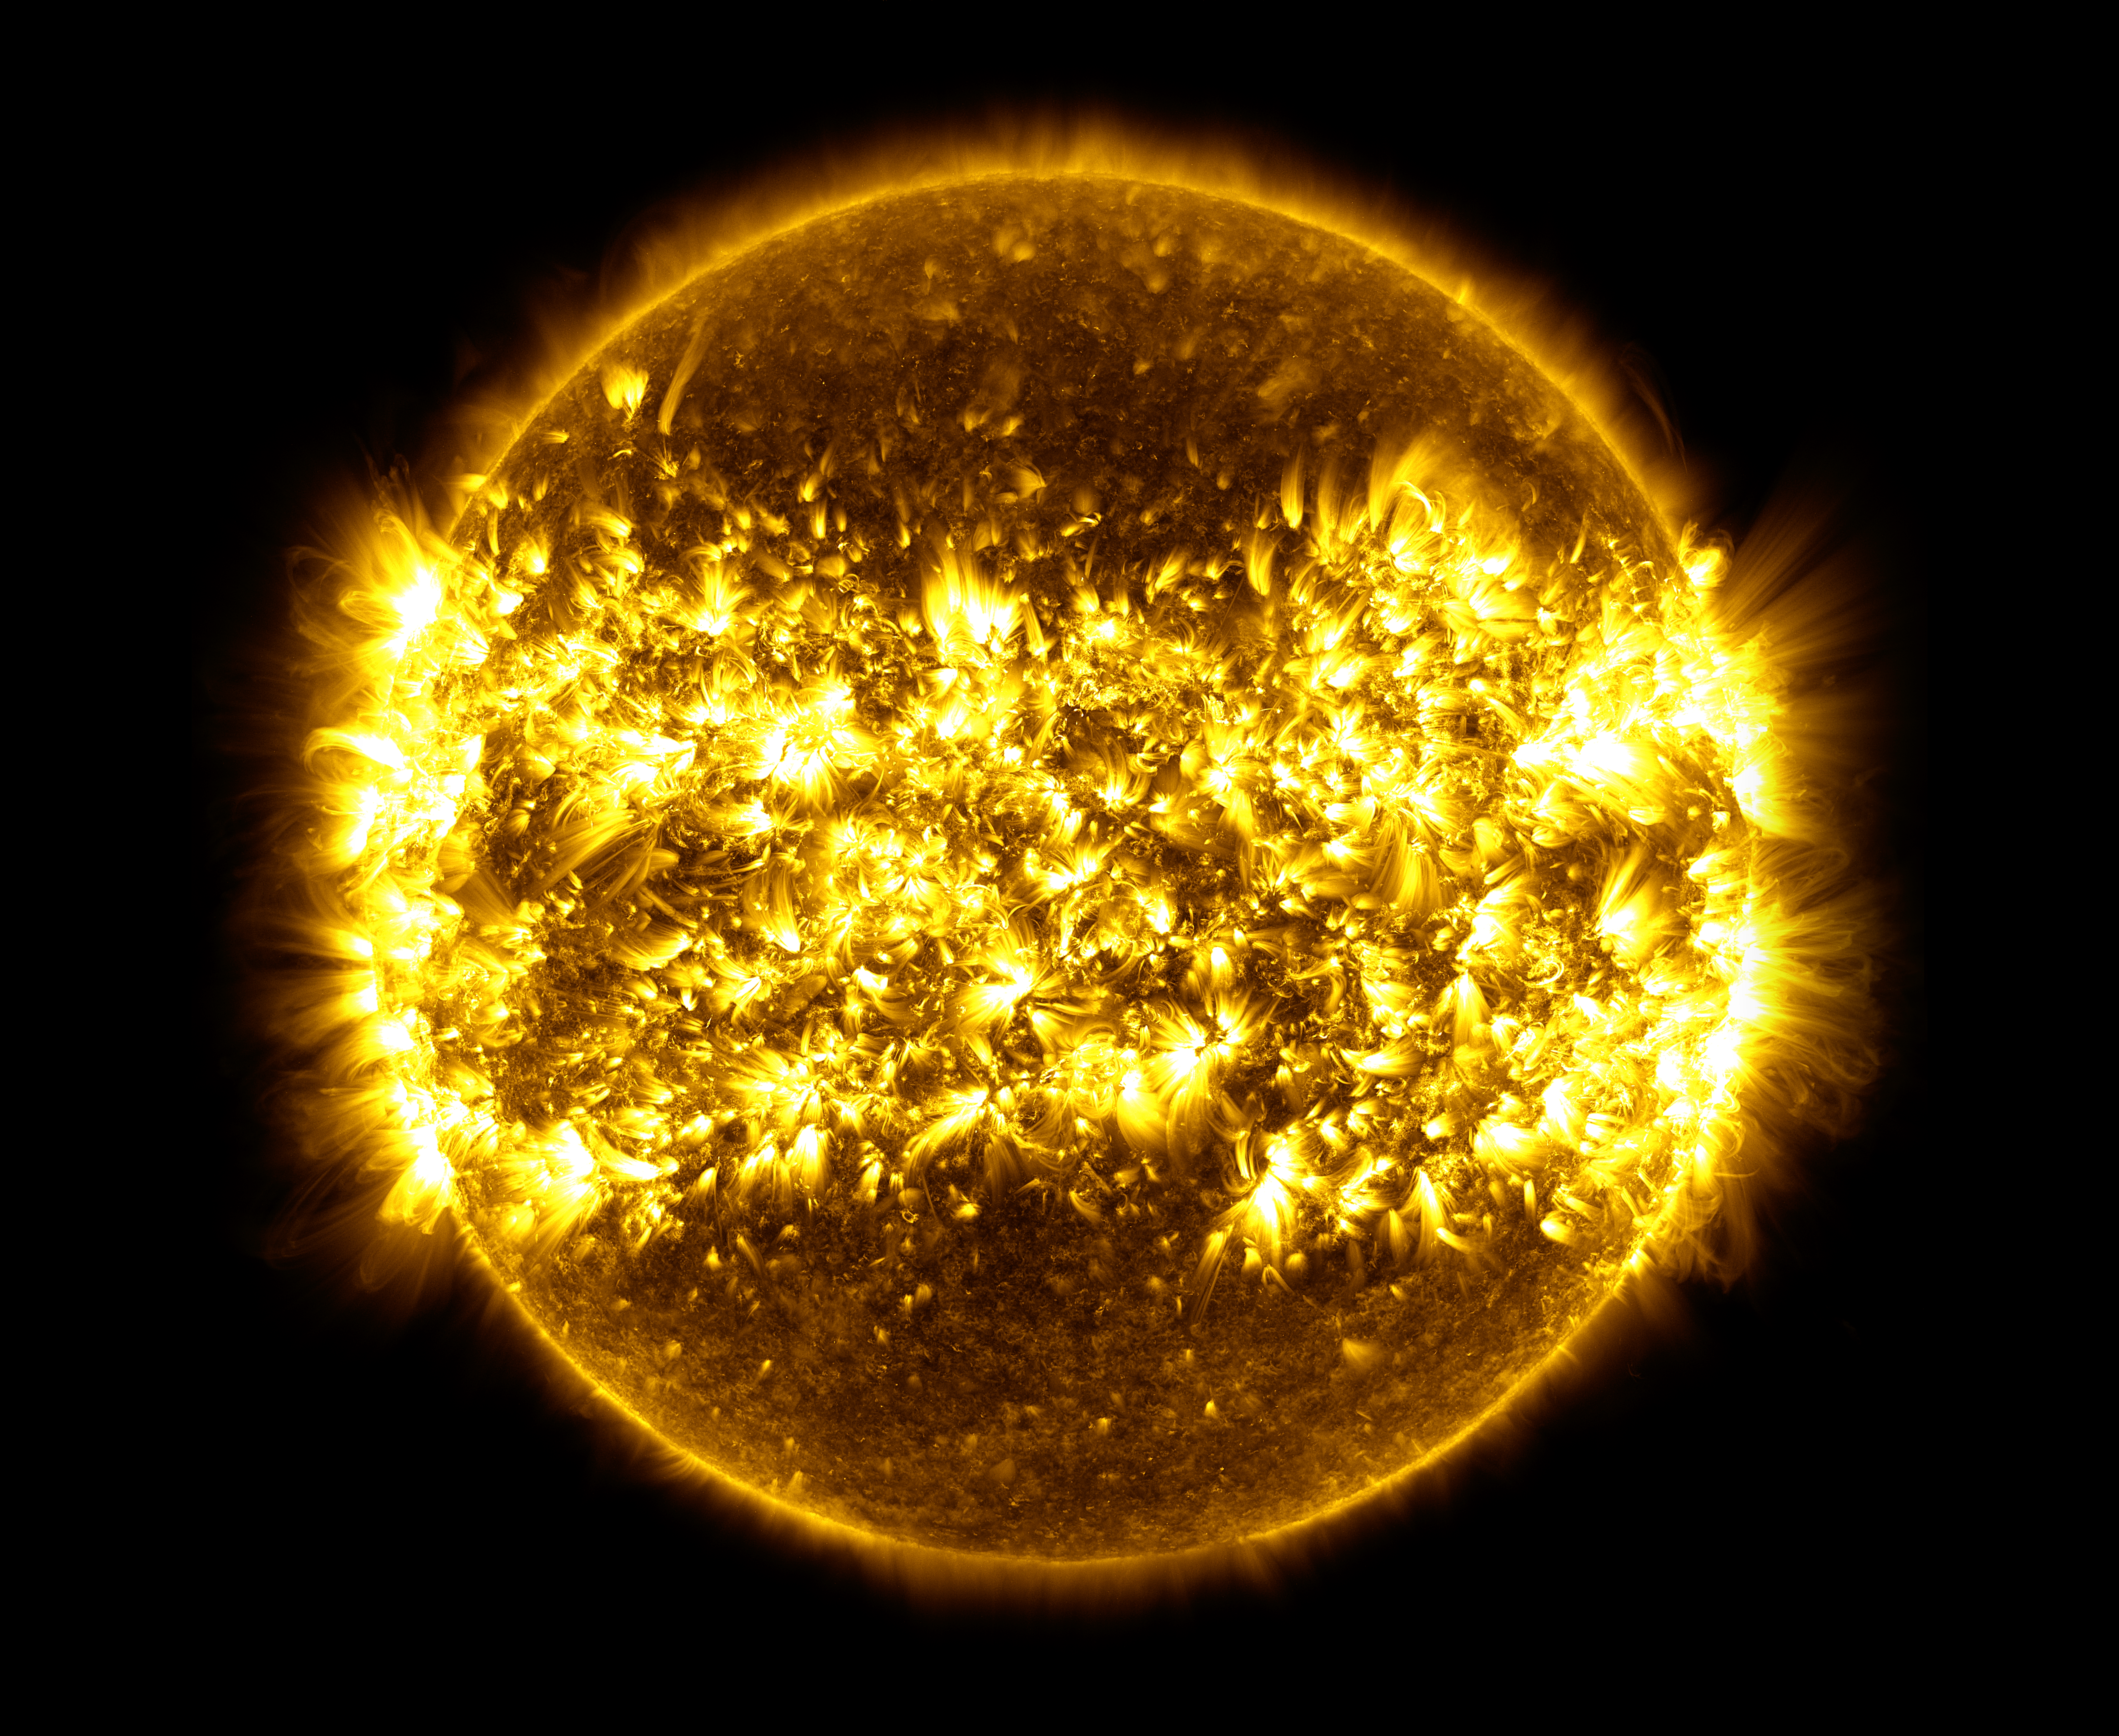

SDO: Year 6

This image, is a composite of 23 separate images spanning the period of January 11, 2015 to January 21, 2016. It uses the SDO AIA wavelength of 171 angstroms and reveals the zones on the sun where active regions are most common during this part of the solar cycle.

Credit: NASA's Goddard Space Flight Center/SDO/S. Wiessinger